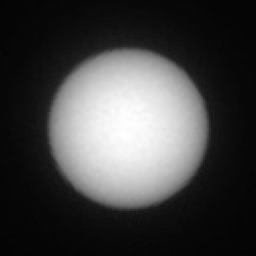

Curiosity Observes Deimos Eclipse: Sol 2350

This series of images shows the Martian moon Deimos as it crossed in front of the Sun, as seen by NASA’s Curiosity Mars rover on Sunday, March 17, 2019 (the 2,350th Martian day, or sol, of the mission).

The images were captured by Curiosity’s telephoto-lens camera, called its Mast Camera pair (right Mastcam). The images have been sped up by a factor of 10. Deimos is small enough that scientists consider it a transit rather than an eclipse. The Deimos transit lasted several minutes.

Malin Space Science Systems, San Diego, built and operates Mastcam. NASA’s Jet Propulsion Laboratory manages the Mars Science Laboratory mission and the mission’s Curiosity rover for NASA’s Science Mission Directorate in Washington. The rover was designed, developed and assembled at JPL, a division of the California Institute of Technology in Pasadena.

Credit: NASA/JPL-Caltech/MSSS